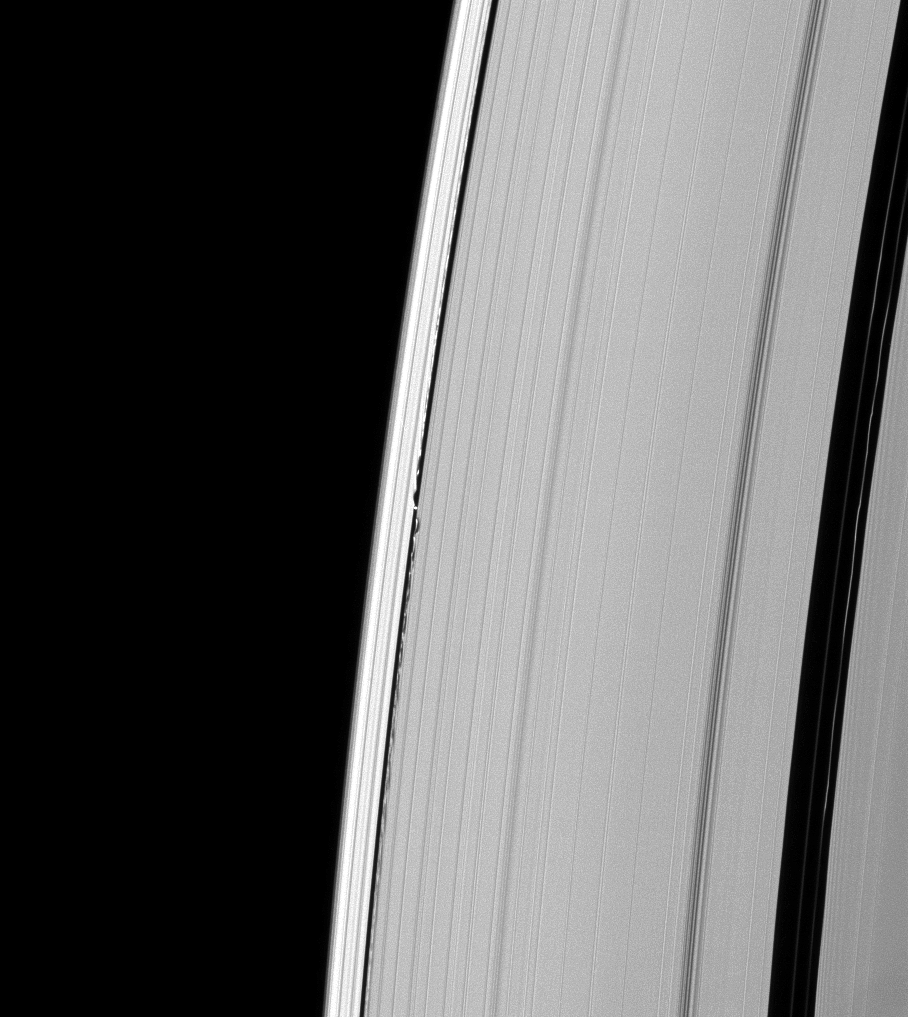

Waves from Daphnis

Undulations mark both sides of the path of Saturn’s moon Daphnis through the A ring.

Daphnis may be small at only 8 kilometers (5 miles) across, but the moon’s gravity is great enough, and the Keeler gap in which it resides is narrow enough, so that the perturbed particles create the wavelike patterns seen here.

This view looks toward the unilluminated side of the rings from about 47 degrees above the ringplane. The image was taken in visible light with the Cassini spacecraft narrow-angle camera on Feb. 21, 2009. The view was acquired at a distance of approximately 1.1 million kilometers (684,000 miles) from Daphnis and at a Sun-Daphnis-spacecraft, or phase, angle of 50 degrees. Image scale is 7 kilometers (4 miles) per pixel.

The Cassini-Huygens mission is a cooperative project of NASA, the European Space Agency and the Italian Space Agency. The Jet Propulsion Laboratory, a division of the California Institute of Technology in Pasadena, manages the mission for NASA’s Science Mission Directorate, Washington, D.C. The Cassini orbiter and its two onboard cameras were designed, developed and assembled at JPL. The imaging operations center is based at the Space Science Institute in Boulder, Colo.

Credit: NASA/JPL/Space Science Institute